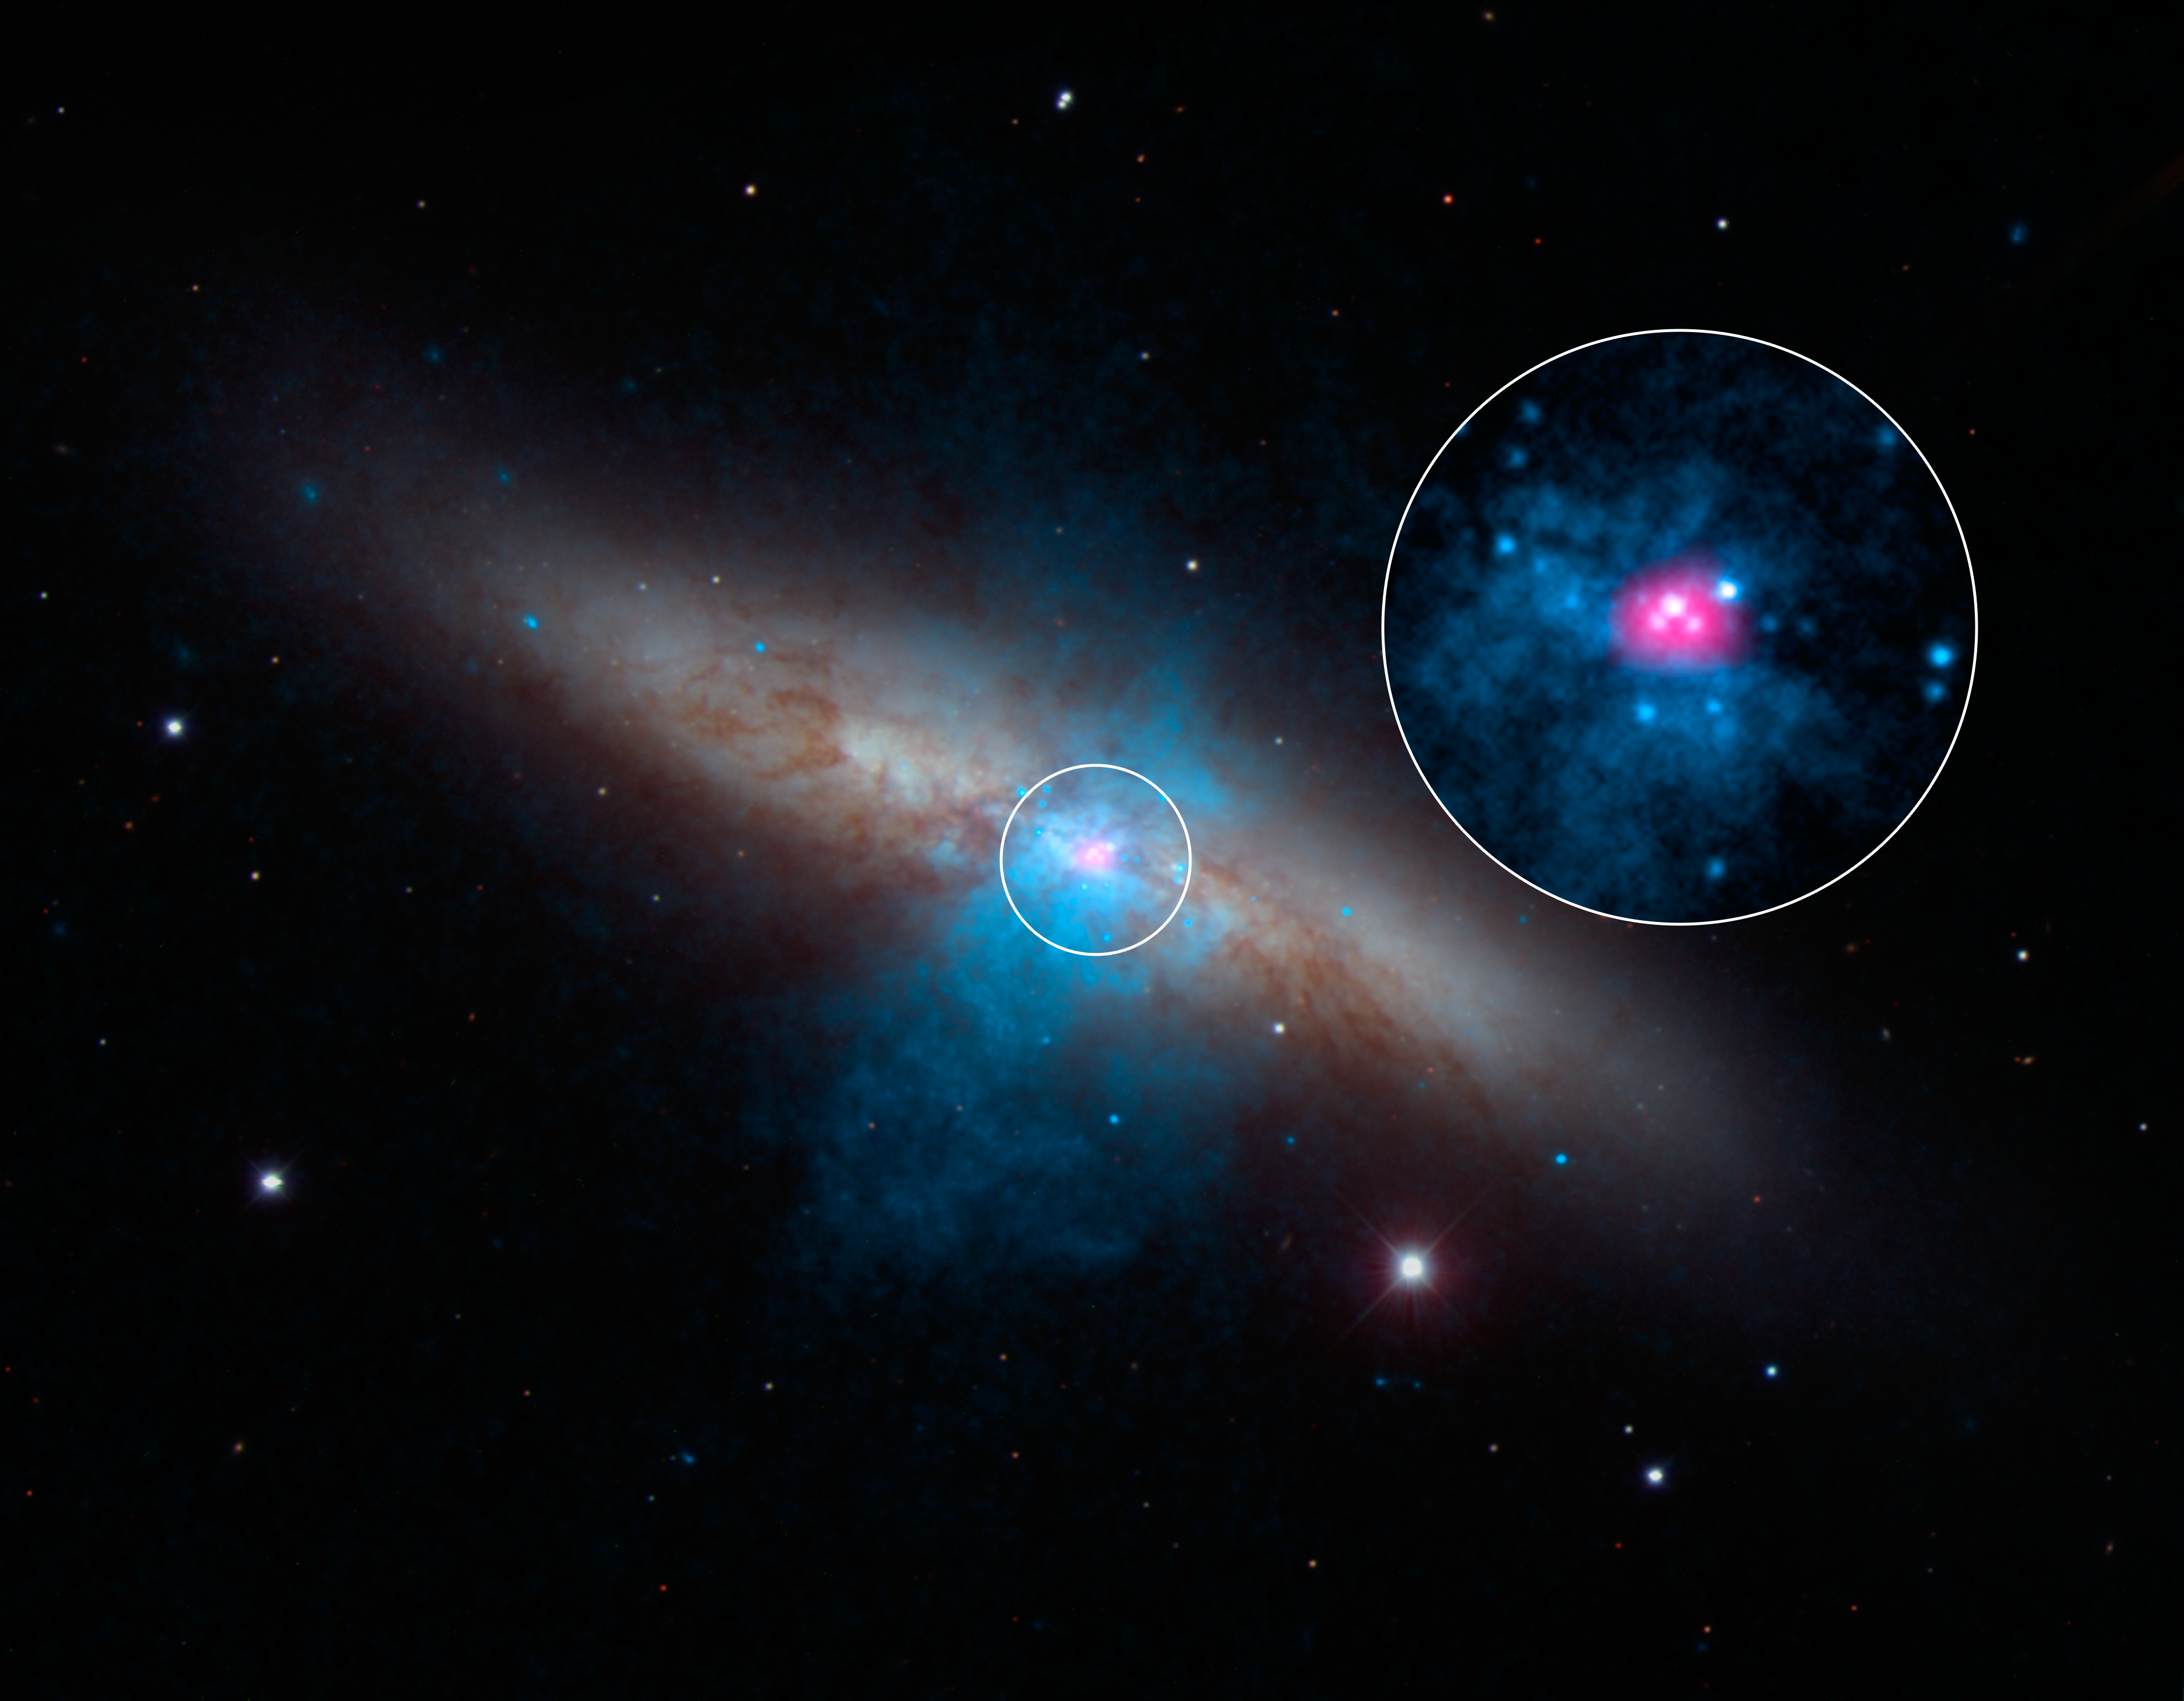

NuSTAR Finds a Pulse in Cigar Galaxy

High-energy X-rays streaming from a rare and mighty pulsar (magenta), the brightest found to date, can be seen in this new image combining multi-wavelength data from three telescopes. The bulk of a galaxy called Messier 82 (M82), or the "Cigar galaxy," is seen in visible-light data captured by the National Optical Astronomy Observatory's 2.1-meter telescope at Kitt Peak in Arizona. Starlight is white, and lanes of dust appear brown. Low-energy X-ray data from NASA's Chandra X-ray Observatory are colored blue, and higher-energy X-ray data from NuSTAR are pink.

The magenta object is what's known as an ultraluminous X-ray source, or ULX -- a source of blazing X-rays. Previously, all ULXs were suspected to be massive black holes up to a few hundred times the mass of the sun. But NuSTAR spotted a pulsing of X-rays from this ULX (called M82 X-2) - a telltale sign of a pulsar, not a black hole. A pulsar is a type a neutron star -- a stellar core left over from a supernova explosion -- that sends out rotating beams of high-energy radiation. Scientists were surprised to find the pulsar at the root of the ULX because it shines with a luminosity that is more typical of heftier black holes.

NuSTAR data covers the X-ray energy range of 10 to 40 kiloelectron volts (keV), and Chandra covers the range .1 to 10 keV.

Credit: NASA/JPL-Caltech/SAO/NOAO